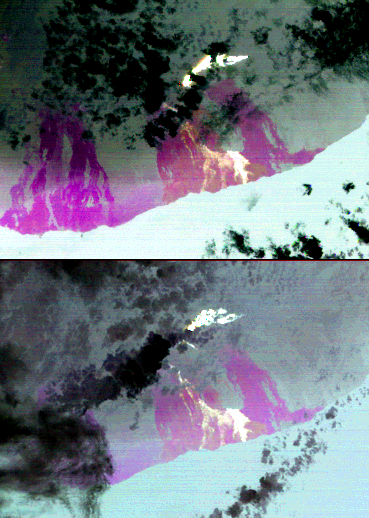

Lava Flow at Kilauea, Hawaii

On July 21, 2007, the world’s most active volcano, Kilauea on Hawaii’s Big Island, produced a new fissure eruption from the Pu’u O’o vent, which fed an open lava channel and lava flows toward the east. Access to the Kahauale’a Natural Area Reserve was closed due to fire and gas hazards. The two Advanced Spaceborne Thermal Emission and Reflection Radiometer (ASTER) nighttime thermal infrared images were acquired on August 21 and August 30, 2007. The brightest areas are the hottest lava flows from the recent fissure eruption. The large lava field extending down to the ocean is part of the Kupaianaha field. The most recent activity there ceased on June 20, but the lava is still hot and appears bright on the images. Magenta areas are cold lava flows from eruptions that occurred between 1969 and 2006. Clouds are cold (black) and the ocean is a uniform warm temperature, and light gray in color. These images are being used by volcanologists at the U.S. Geological Survey Hawaii Volcano Observatory to help monitor the progress of the lava flows.

With its 14 spectral bands from the visible to the thermal infrared wavelength region, and its high spatial resolution of 15 to 90 meters (about 50 to 300 feet), ASTER images Earth to map and monitor the changing surface of our planet.

ASTER is one of five Earth-observing instruments launched December 18, 1999, on NASA’s Terra spacecraft. The instrument was built by Japan’s Ministry of Economy, Trade and Industry. A joint U.S./Japan science team is responsible for validation and calibration of the instrument and the data products.

The broad spectral coverage and high spectral resolution of ASTER provides scientists in numerous disciplines with critical information for surface mapping, and monitoring of dynamic conditions and temporal change. Example applications are: monitoring glacial advances and retreats; monitoring potentially active volcanoes; identifying crop stress; determining cloud morphology and physical properties; wetlands evaluation; thermal pollution monitoring; coral reef degradation; surface temperature mapping of soils and geology; and measuring surface heat balance.

The U.S. science team is located at NASA’s Jet Propulsion Laboratory, Pasadena, Calif. The Terra mission is part of NASA’s Science Mission Directorate.

Size: 23.3 by 33.2 kilometers (14.4 by 20.6 miles)
Location: 19.4 degrees North latitude, 155.1 degrees West longitude
Orientation: North at top
Image Data: ASTER Bands 13, 12, and 10
Original Data Resolution: ASTER 90 meters (147.6 feet)
Dates Acquired: August 21 & 30, 2007.

Credit: NASA/GSFC/METI/ERSDAC/JAROS, and U.S./Japan ASTER Science Team